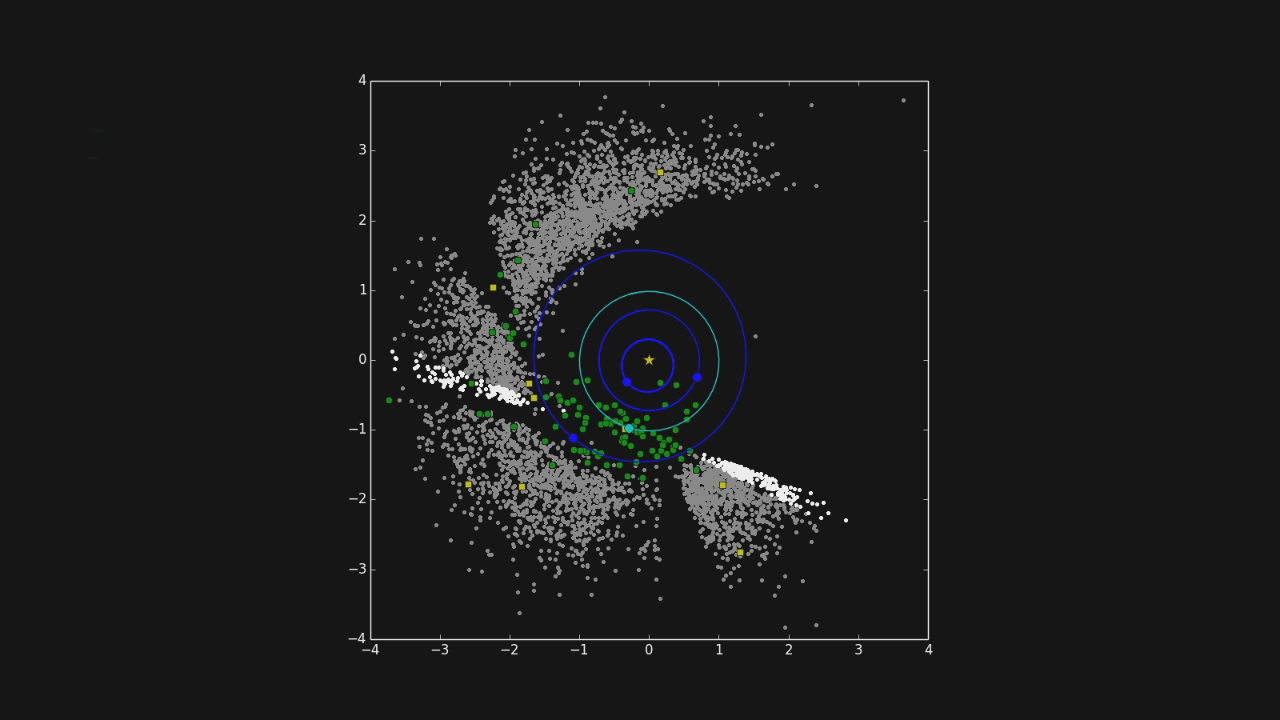

One Year of NEOWISE Observations Mapped

This movie shows the progression of NASA’s NEOWISE survey in the mission’s first year following its restart in December 2013. Each dot represents an asteroid or comet that the mission observed. Green circles represent near-Earth objects (asteroids and comets that come within 1.3 astronomical units of the sun; one astronomical unit is Earth’s distance from the sun). Yellow squares represent comets. Gray dots represent all other asteroids, which are mostly in the main asteroid belt between Mars and Jupiter. The orbits of Mercury, Venus, Earth, and Mars are shown.

During that year, NEOWISE discovered and characterized 40 near-Earth objects and observed 245 previously detected near-Earth objects.

For more information about NEOWISE (the Near-Earth Object Wide-field Survey Explorer), see http://neowise.ipac.caltech.edu.

NASA’s Jet Propulsion Laboratory manages the NEOWISE mission for NASA’s Science Mission Directorate in Washington. The Space Dynamics Laboratory in Logan, Utah, built the science instrument. Ball Aerospace & Technologies Corp. of Boulder, Colo., built the spacecraft. Science operations and data processing take place at the Infrared Processing and Analysis Center at the California Institute of Technology in Pasadena. Caltech manages JPL for NASA.

Credit: NASA/JPL-Caltech